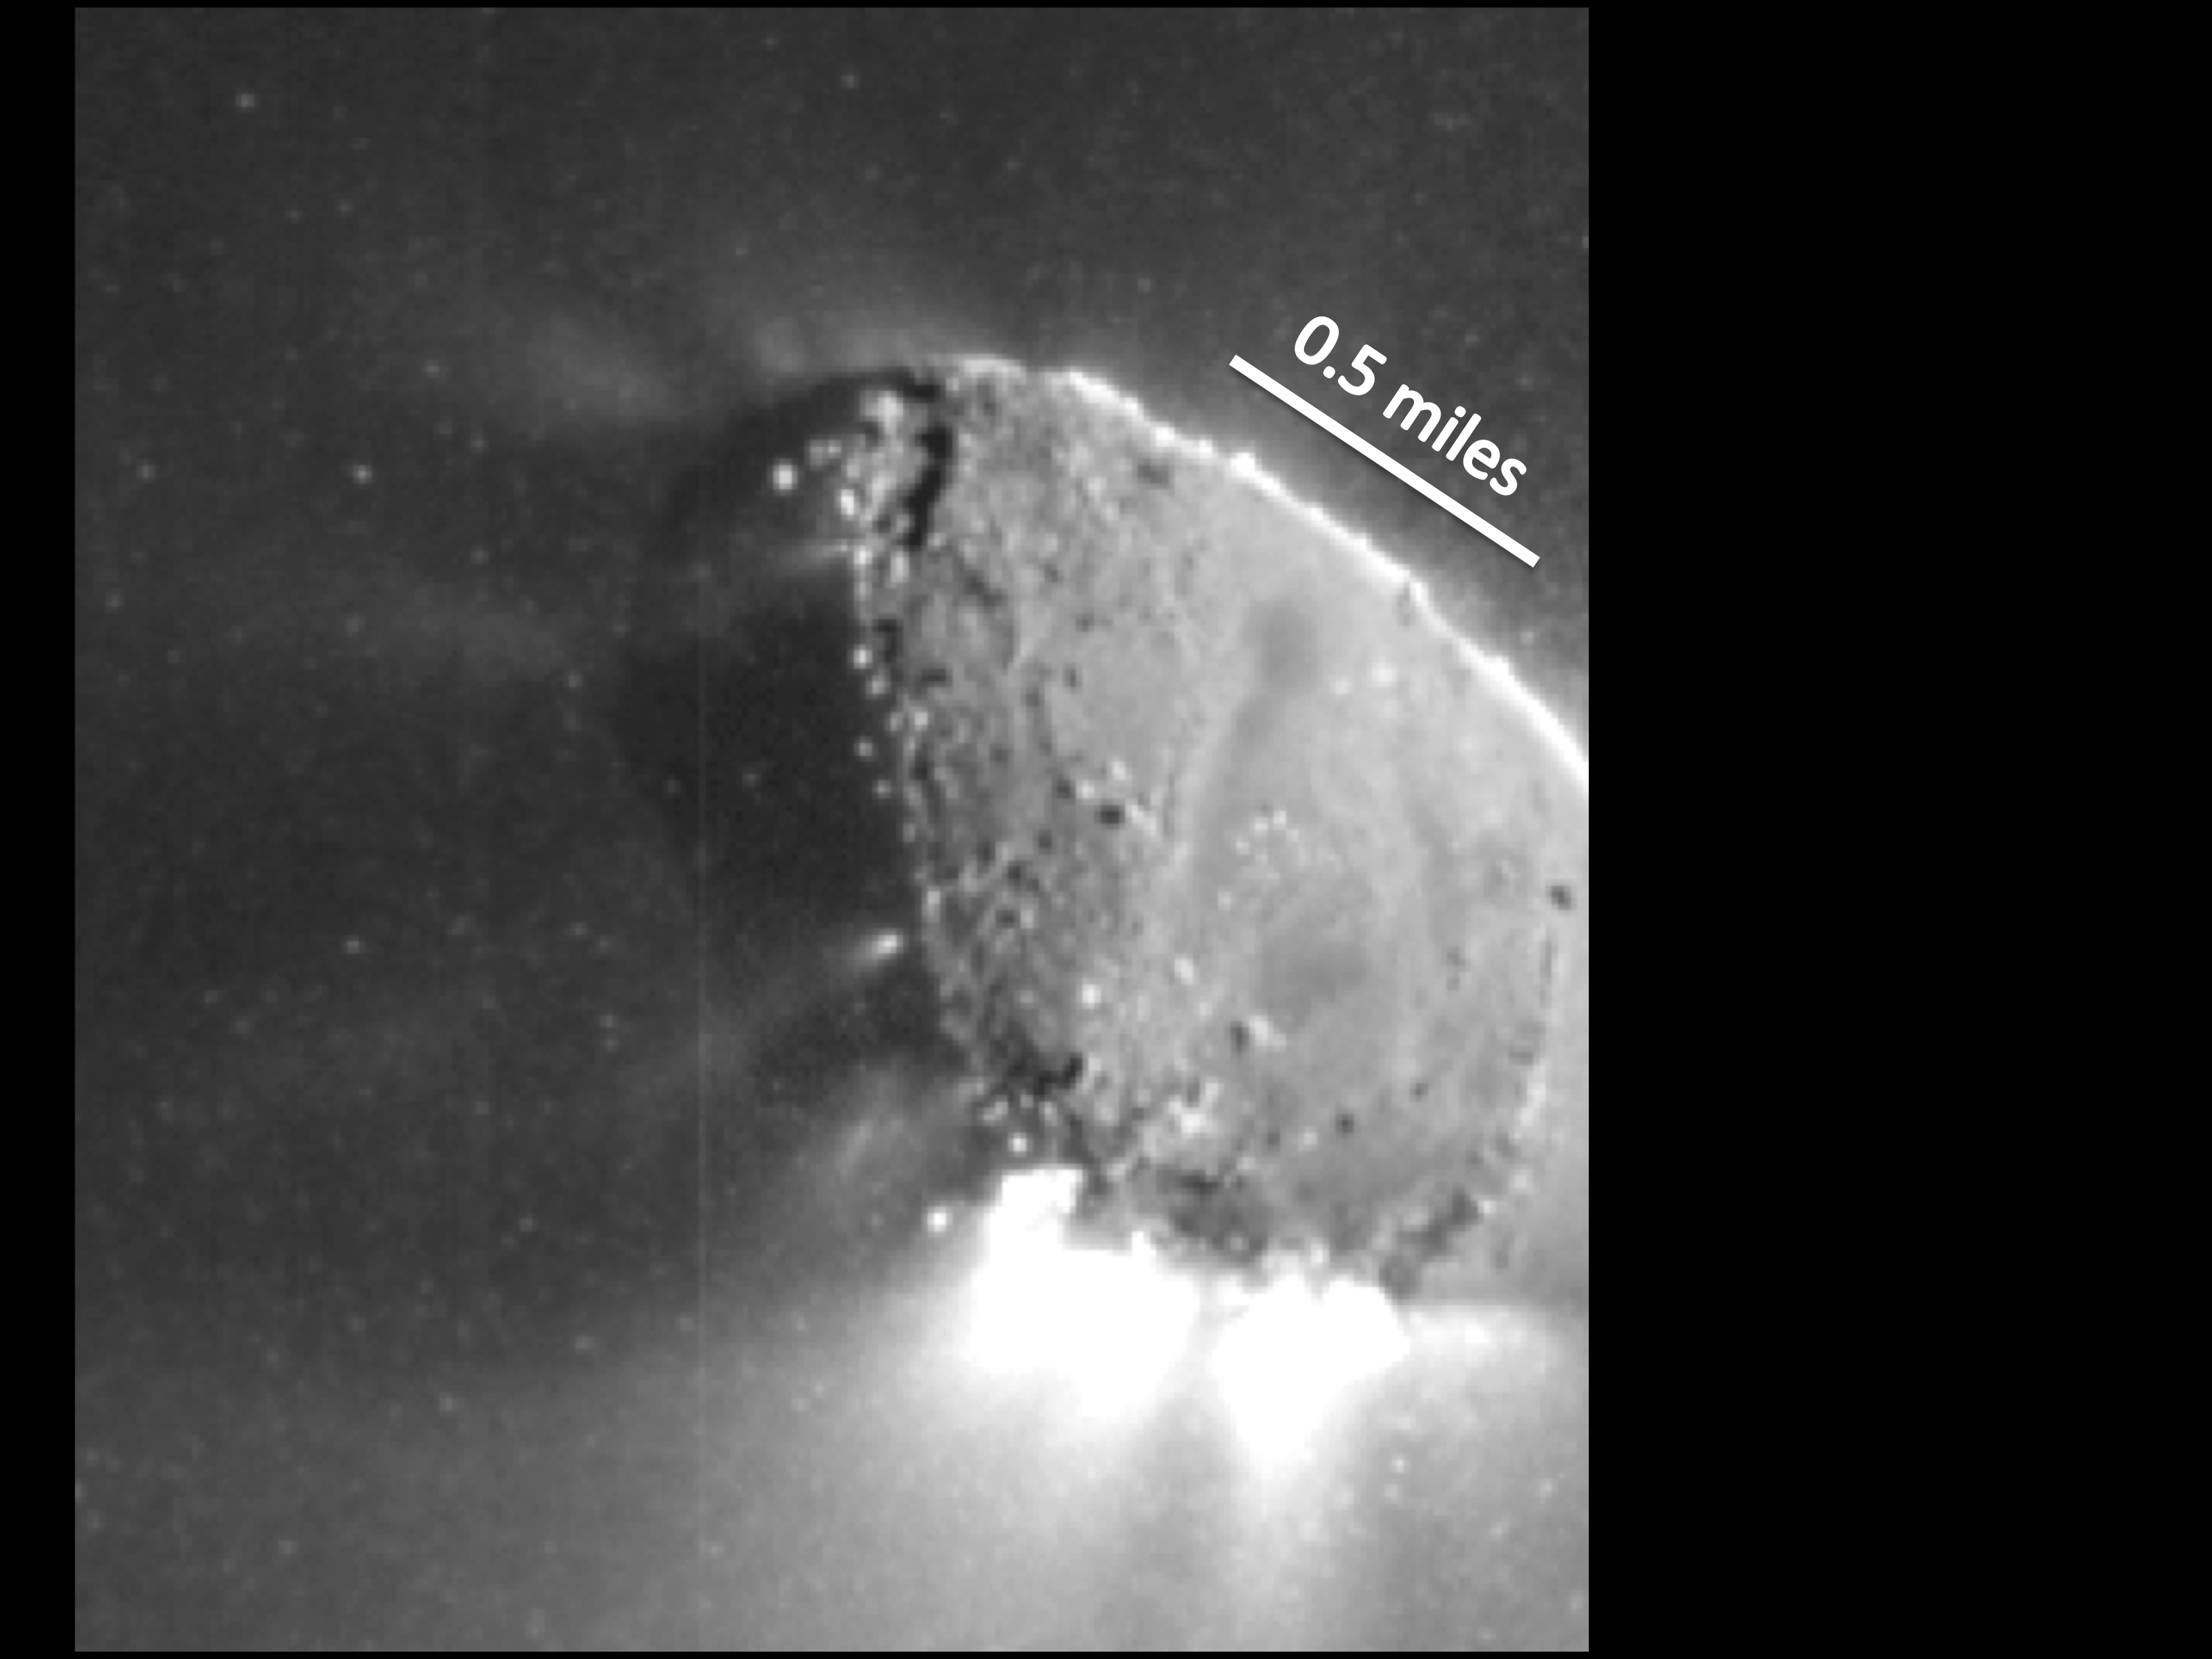

Jets Galore

This enhanced image, one of the closest taken of comet Hartley 2 by NASA’s EPOXI mission, shows jets and where they originate from the surface. There are jets outgassing from the sunward side, the night side, and along the terminator — the line between the two sides.

The image was taken by EPOXI’s Medium-Resolution Instrument on Nov. 4, 2010. The sun is to the right.

Credit: NASA/JPL-Caltech/UMD